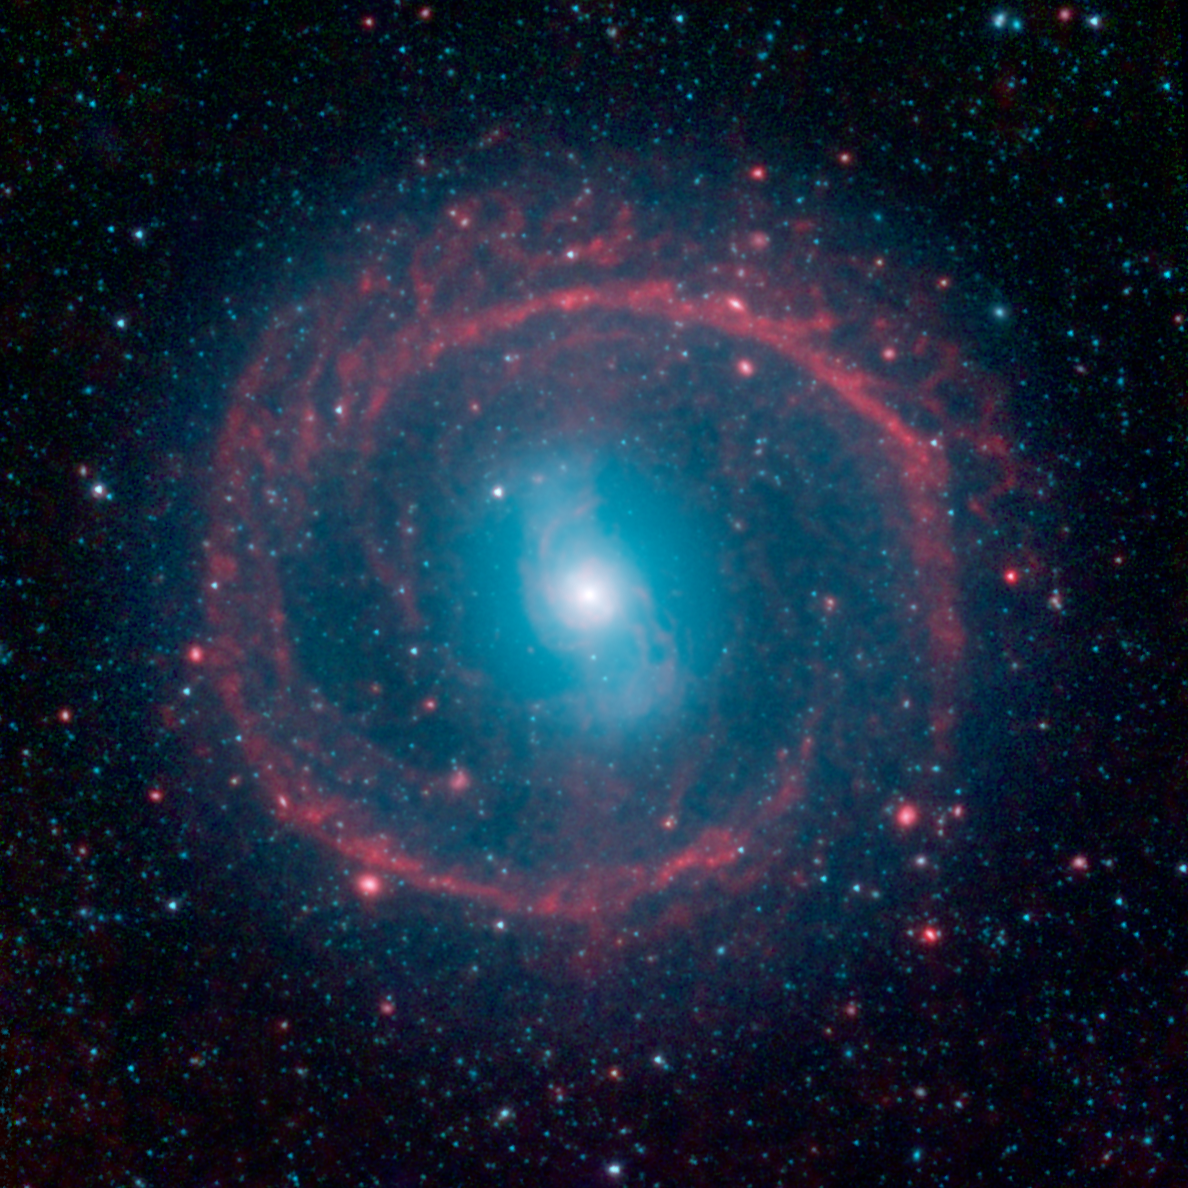

Ring of Stellar Fire

This image from NASA’s Spitzer Space Telescope, taken in infrared light, shows where the action is taking place in galaxy NGC 1291. The outer ring, colored red in this view, is filled with new stars that are igniting and heating up dust that glows with infrared light. The stars in the central area produce shorter-wavelength infrared light than that seen in the ring, and are colored blue. This central area is where older stars live, having long ago gobbled up the available gas supply, or fuel, for making new stars.

The galaxy is about 12 billion years old and is located in the Eridanus constellation. It is known as a barred galaxy because a central bar of stars (which looks like a blue “S” in this view) dominates its center.

When galaxies are young and gas-rich, stellar bars drive gas toward the center, feeding star formation. Over time, as the star-making fuel runs out, the central regions become quiescent and star-formation activity shifts to the outskirts of a galaxy. There, spiral density waves and resonances induced by the central bar help convert gas to stars. The outer ring, seen here in red, is one such resonance location, where gas has been trapped and ignited into a star-forming frenzy.

NASA’s Jet Propulsion Laboratory, Pasadena, Calif., manages the Spitzer Space Telescope mission for NASA’s Science Mission Directorate, Washington. Science operations are conducted at the Spitzer Science Center at the California Institute of Technology in Pasadena. Spacecraft operations are based at Lockheed Martin Space Systems Company, Littleton, Colorado. Data are archived at the Infrared Science Archive housed at the Infrared Processing and Analysis Center at Caltech. Caltech manages JPL for NASA.

Credit: NASA/JPL-Caltech